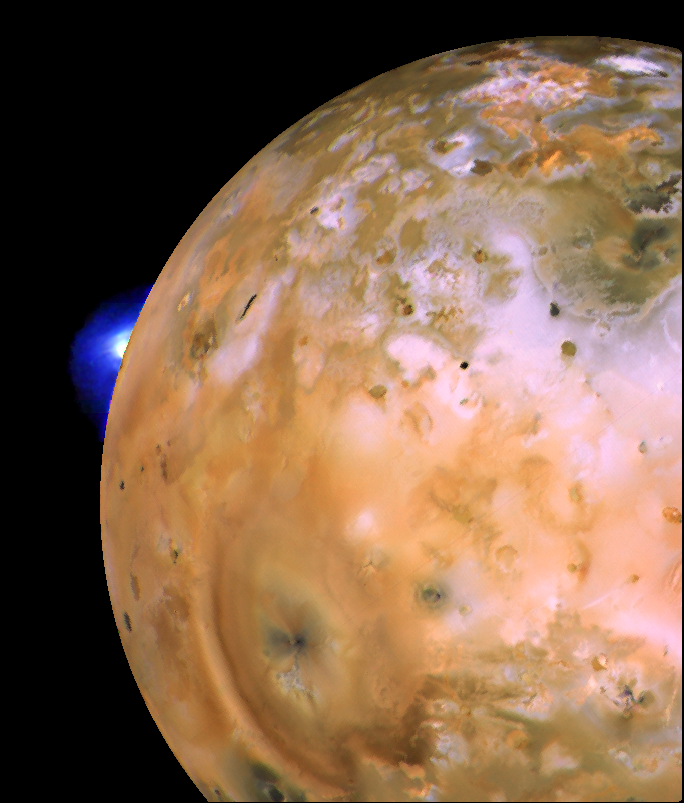

Io with Loki Plume on Bright Limb

NASA’s Voyager 1 image of Io showing active plume of Loki on limb. Heart-shaped feature southeast of Loki consists of fallout deposits from active plume Pele. The images that make up this mosaic were taken from an average distance of approximately 490,000 kilometers (340,000 miles).

Credit: NASA/JPL/USGS